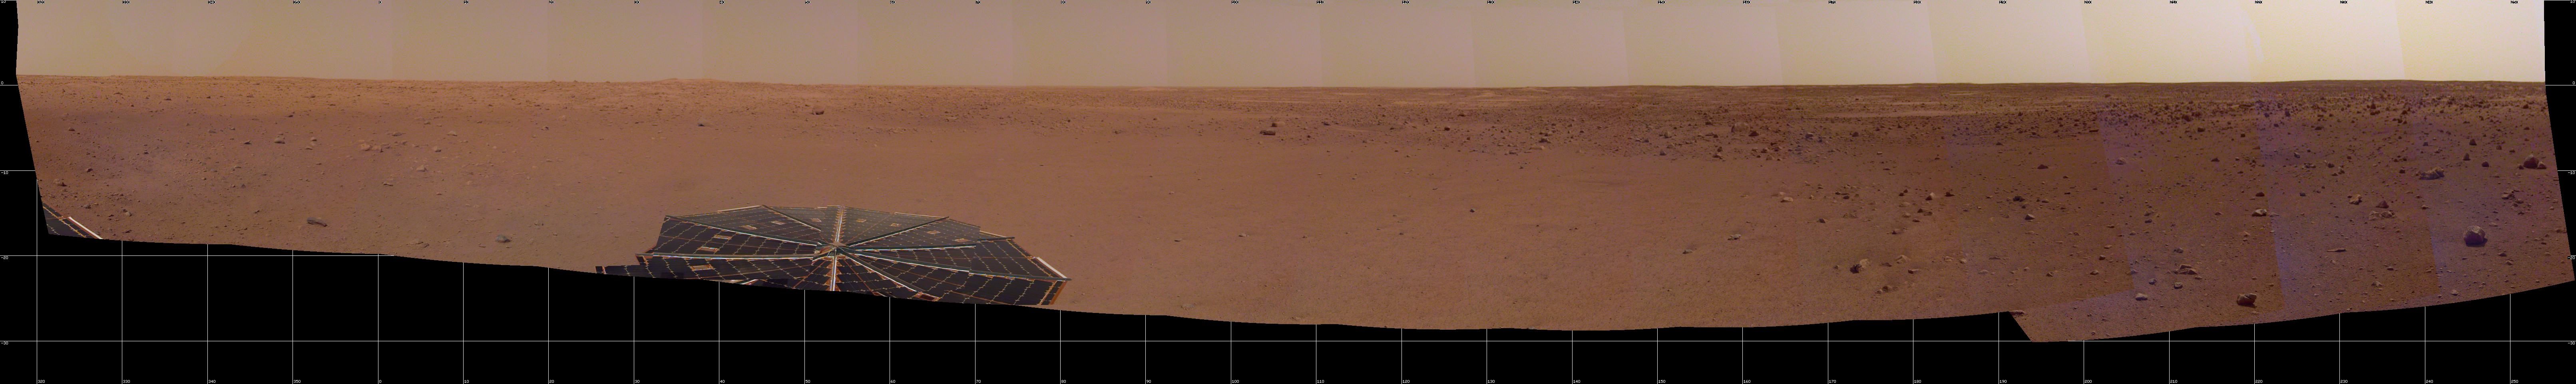

InSight Sol 14 Panorama

NASA’s InSight spacecraft captured this panorama of its landing site on the 14th Martian day, or sol, of its mission. The 290-degree perspective surveys the rim of the degraded crater InSight landed in, nicknamed Homestead Hollow.

The panorama is made up of 30 individual images that were taken by the spacecraft’s Instrument Deployment Arm camera, located on its robotic arm.

JPL manages InSight for NASA’s Science Mission Directorate. InSight is part of NASA’s Discovery Program, managed by the agency’s Marshall Space Flight Center in Huntsville, Alabama. Lockheed Martin Space in Denver built the InSight spacecraft, including its cruise stage and lander, and supports spacecraft operations for the mission.

A number of European partners, including France’s Centre National d’Études Spatiales (CNES) and the German Aerospace Center (DLR), are supporting the InSight mission. CNES and the Institut de Physique du Globe de Paris (IPGP) provided the Seismic Experiment for Interior Structure (SEIS) instrument, with significant contributions from the Max Planck Institute for Solar System Research (MPS) in Germany, the Swiss Institute of Technology (ETH) in Switzerland, Imperial College and Oxford University in the United Kingdom, and JPL. DLR provided the Heat Flow and Physical Properties Package (HP3) instrument, with significant contributions from the Space Research Center (CBK) of the Polish Academy of Sciences and Astronika in Poland. Spain’s Centro de Astrobiología (CAB) supplied the wind sensors.

Credit: NASA/JPL-Caltech